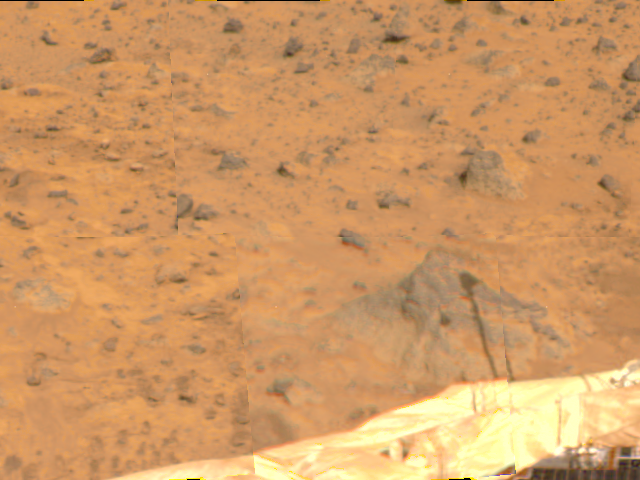

ASI/MET Shadow & Airbags

A shadow of the Atmospheric Structure Instrument/Meteorology Package (ASI/MET) has been cast on a rock at right in this image, taken by the Imager for Mars Pathfinder (IMP) on Sol 4. The instrument appears in two different sections due to image parallax. The ASI/MET is an engineering subsytem that acquired atmospheric data during Pathfinder’s descent, and will continue to get more data through the entire landed mission. Portions of a lander petal and deflated airbag are visible, in addition to several rocks of varying sizes in the distance.

Mars Pathfinder was developed and managed by the Jet Propulsion Laboratory (JPL) for the National Aeronautics and Space Administration. JPL is an operating division of the California Institute of Technology (Caltech). The IMP was developed by the University of Arizona Lunar and Planetary Laboratory under contract to JPL. Peter Smith is the Principal Investigator.

Credit: NASA/JPL